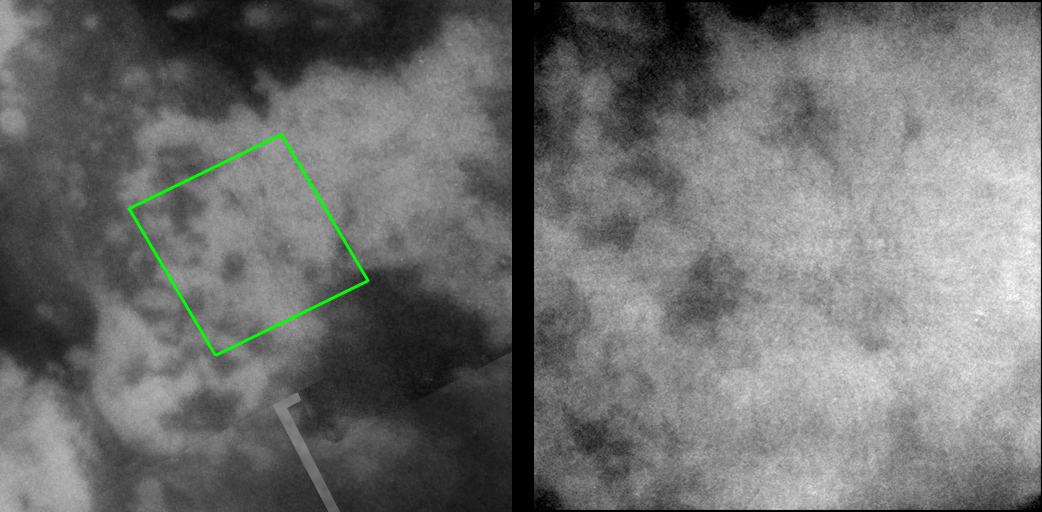

Jumbled Terrain

High-resolution images taken during Cassini’s close encounter with Titan on April 16, 2005, provide still more examples of the complicated relationships between the dark and bright materials on Titan’s surface.

During the two most recent flybys of Titan, on March 31 and April 16, Cassini captured a number of images of the hemisphere of Titan that faces Saturn. The image at the left is taken from a mosaic of images obtained in March (see PIA06222) and shows the location of the view at the right.

The image at the right, taken during the most recent Titan flyby, shows a complex pattern of small, 40-kilometer-wide (25-mile), dark features within a brighter area. Similar to PIA06223, several narrow, dark and curvilinear features can be seen that may hint of dark channels within the bright material. Cassini’s synthetic aperture radar experiment also observed this region in February, and the visual infrared mapping spectrometer experiment observed along with the imaging science subsystem cameras in April. Comparisons of these data sets will be important in understanding the geologic history of this complex region.

The view at the left consists of five images that have been added together and enhanced to bring out surface detail and to reduce noise, although some camera artifacts remain.

These images were taken with the Cassini spacecraft narrow-angle camera using a filter sensitive to wavelengths of infrared light centered at 938 nanometers — considered to be the imaging science subsystem’s best spectral filter for observing the surface of Titan. This view was acquired from a distance of 36,000 kilometers (22,400 miles). The pixel scale of this image is 430 meters (0.3 miles) per pixel, although the actual resolution is likely to be several times larger.

The Cassini-Huygens mission is a cooperative project of NASA, the European Space Agency and the Italian Space Agency. The Jet Propulsion Laboratory, a division of the California Institute of Technology in Pasadena, manages the mission for NASA’s Science Mission Directorate, Washington, D.C. The Cassini orbiter and its two onboard cameras were designed, developed and assembled at JPL. The imaging team is based at the Space Science Institute, Boulder, Colo.

Credit: NASA/JPL/Space Science Institute